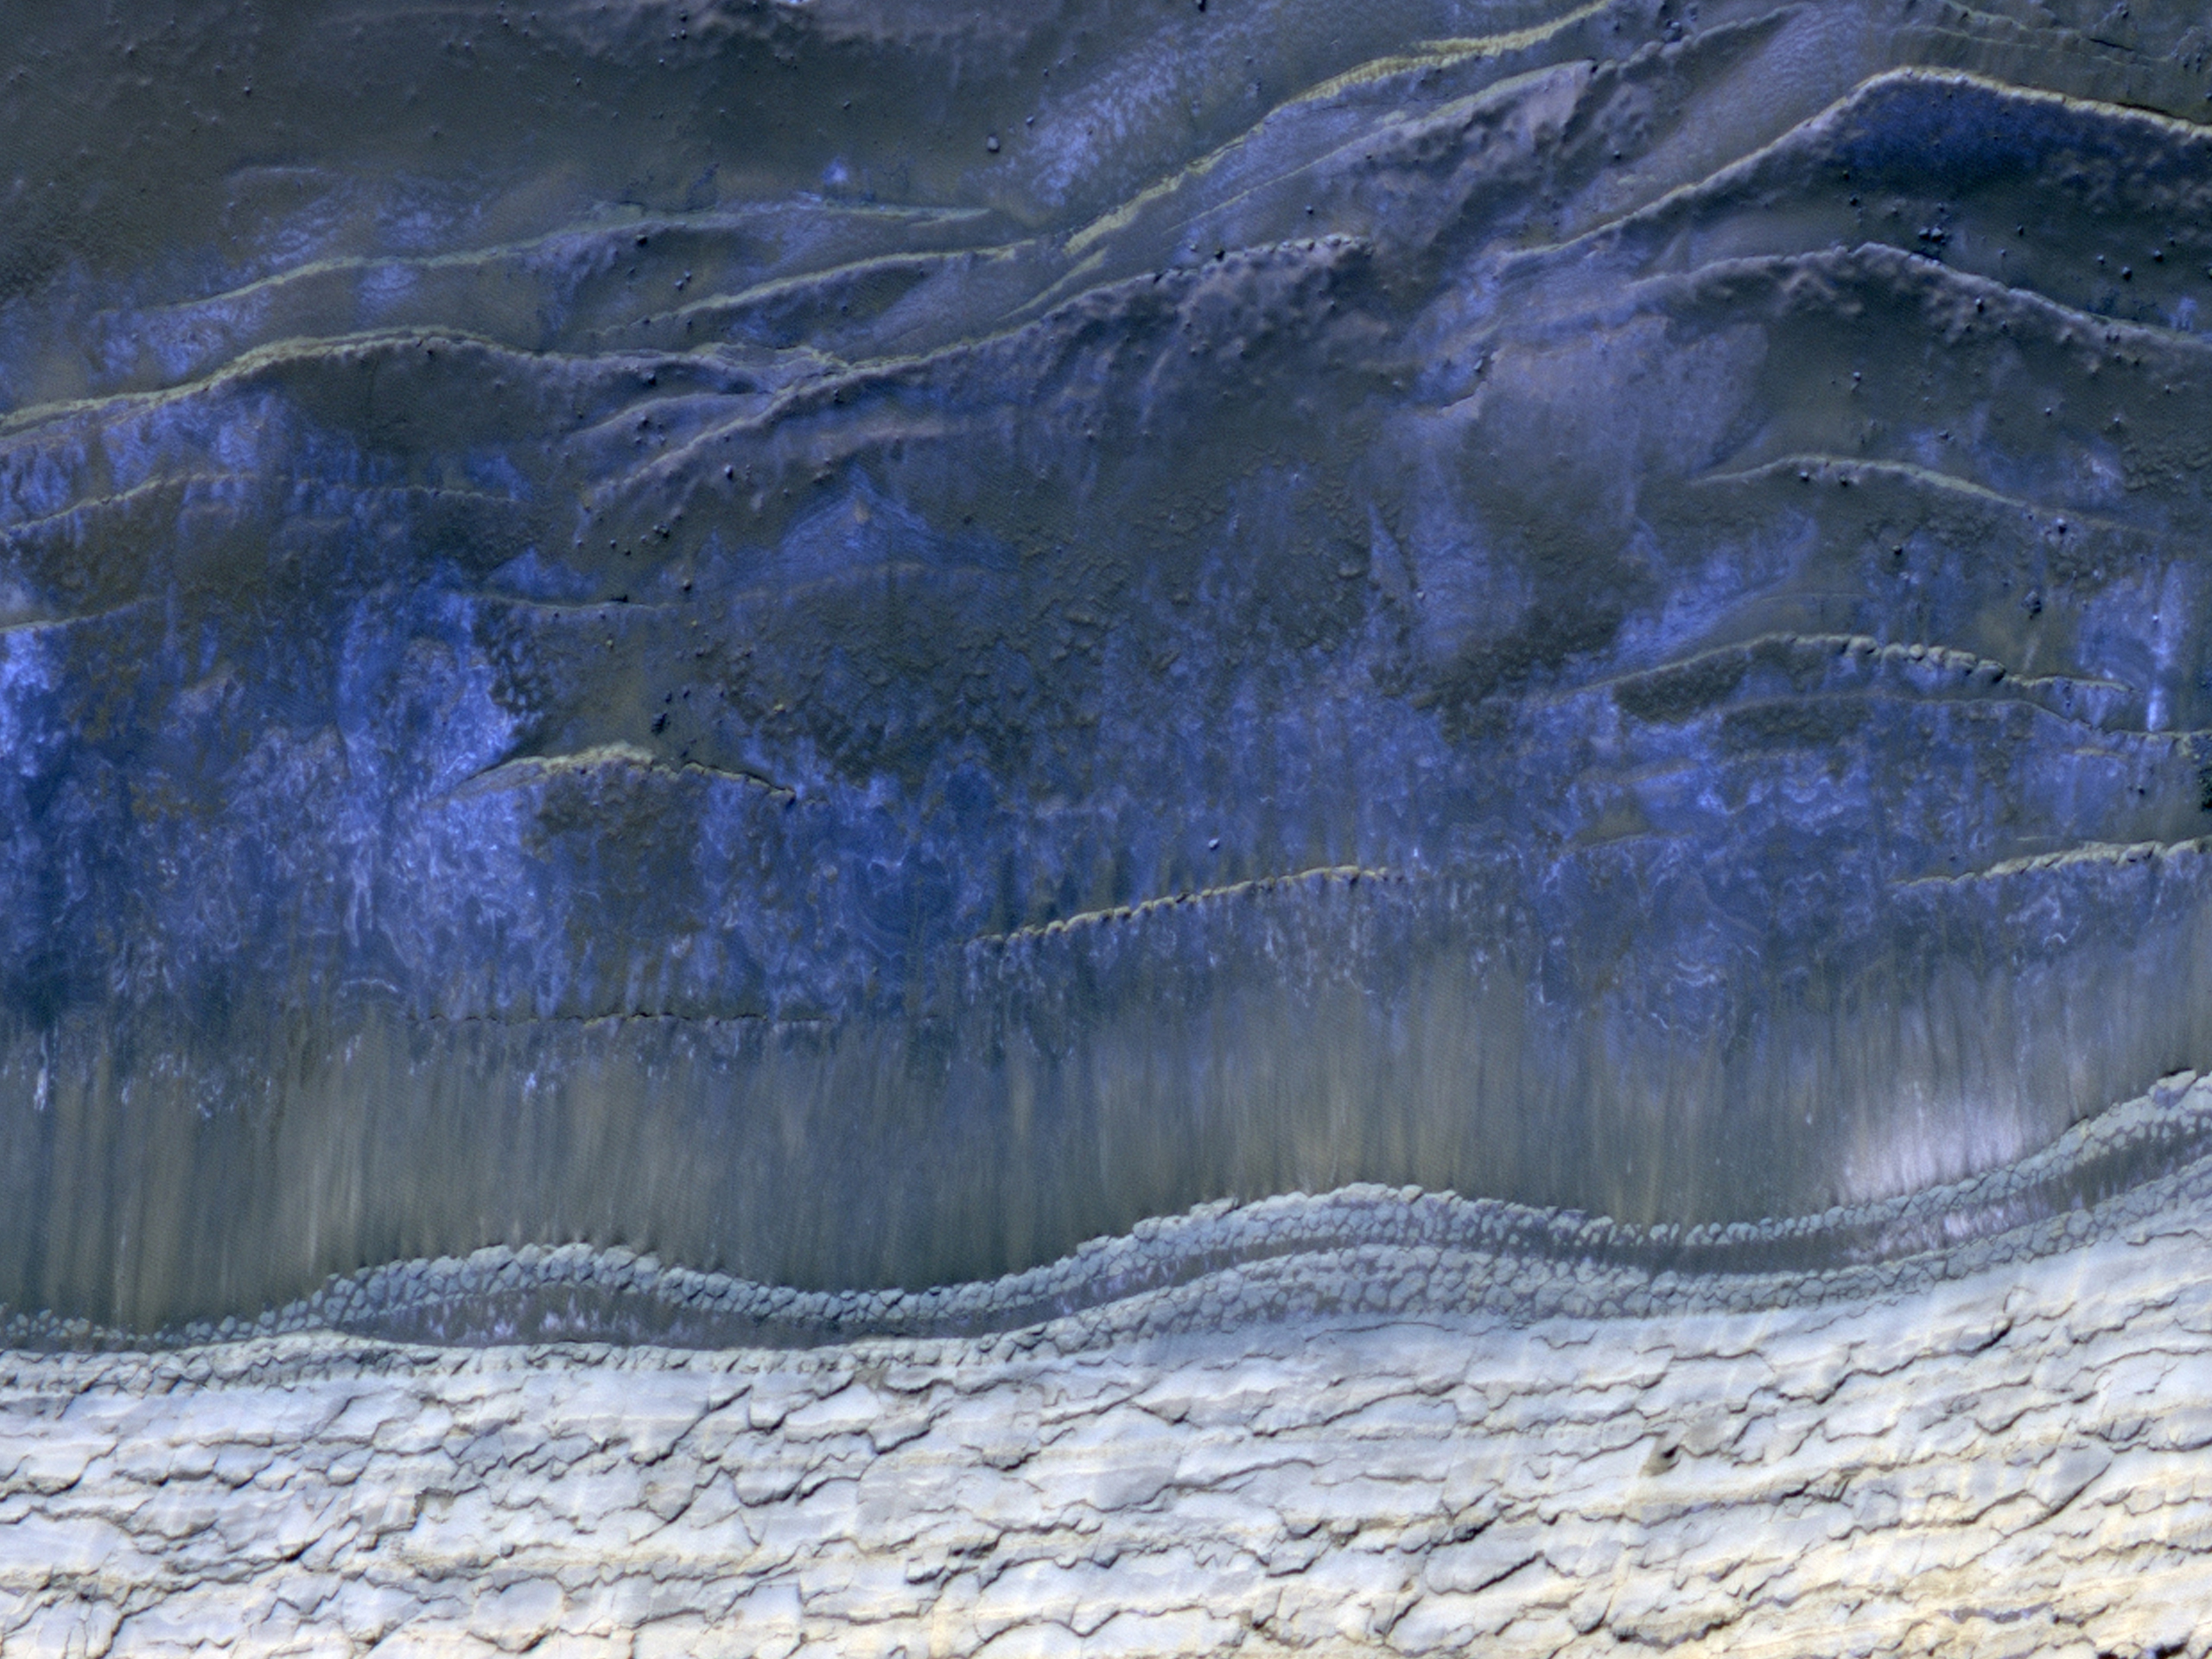

Monitoring of Polar Avalanche Region

This HiRISE image shows the scarp that demarcates the boundary between layered deposits covering the north polar region and the lower surrounding terrain, which includes sand dunes.

This image was taken in the northern hemisphere Martian spring, where it is still cold enough that white carbon dioxide frost covers most of the area. At about the same time in the previous Martian spring (February 2008), HiRISE caught four avalanches at this location (see PIA10245).

This image does not show any active avalanches, but Figure 1 above shows many avalanche deposits. Comparison of this new image with the one taken in 2008 will give an indication of activity over the last Martian year.

The University of Arizona, Tucson, operates the HiRISE camera, which was built by Ball Aerospace & Technologies Corp., Boulder, Colo. NASA’s Jet Propulsion Laboratory, a division of the California Institute of Technology, Pasadena, manages the Mars Reconnaissance Orbiter for the NASA Science Mission Directorate, Washington. Lockheed Martin Space Systems, Denver, is the spacecraft development and integration contractor for the project and built the spacecraft.

Credit: NASA/JPL-Caltech/University of Arizona